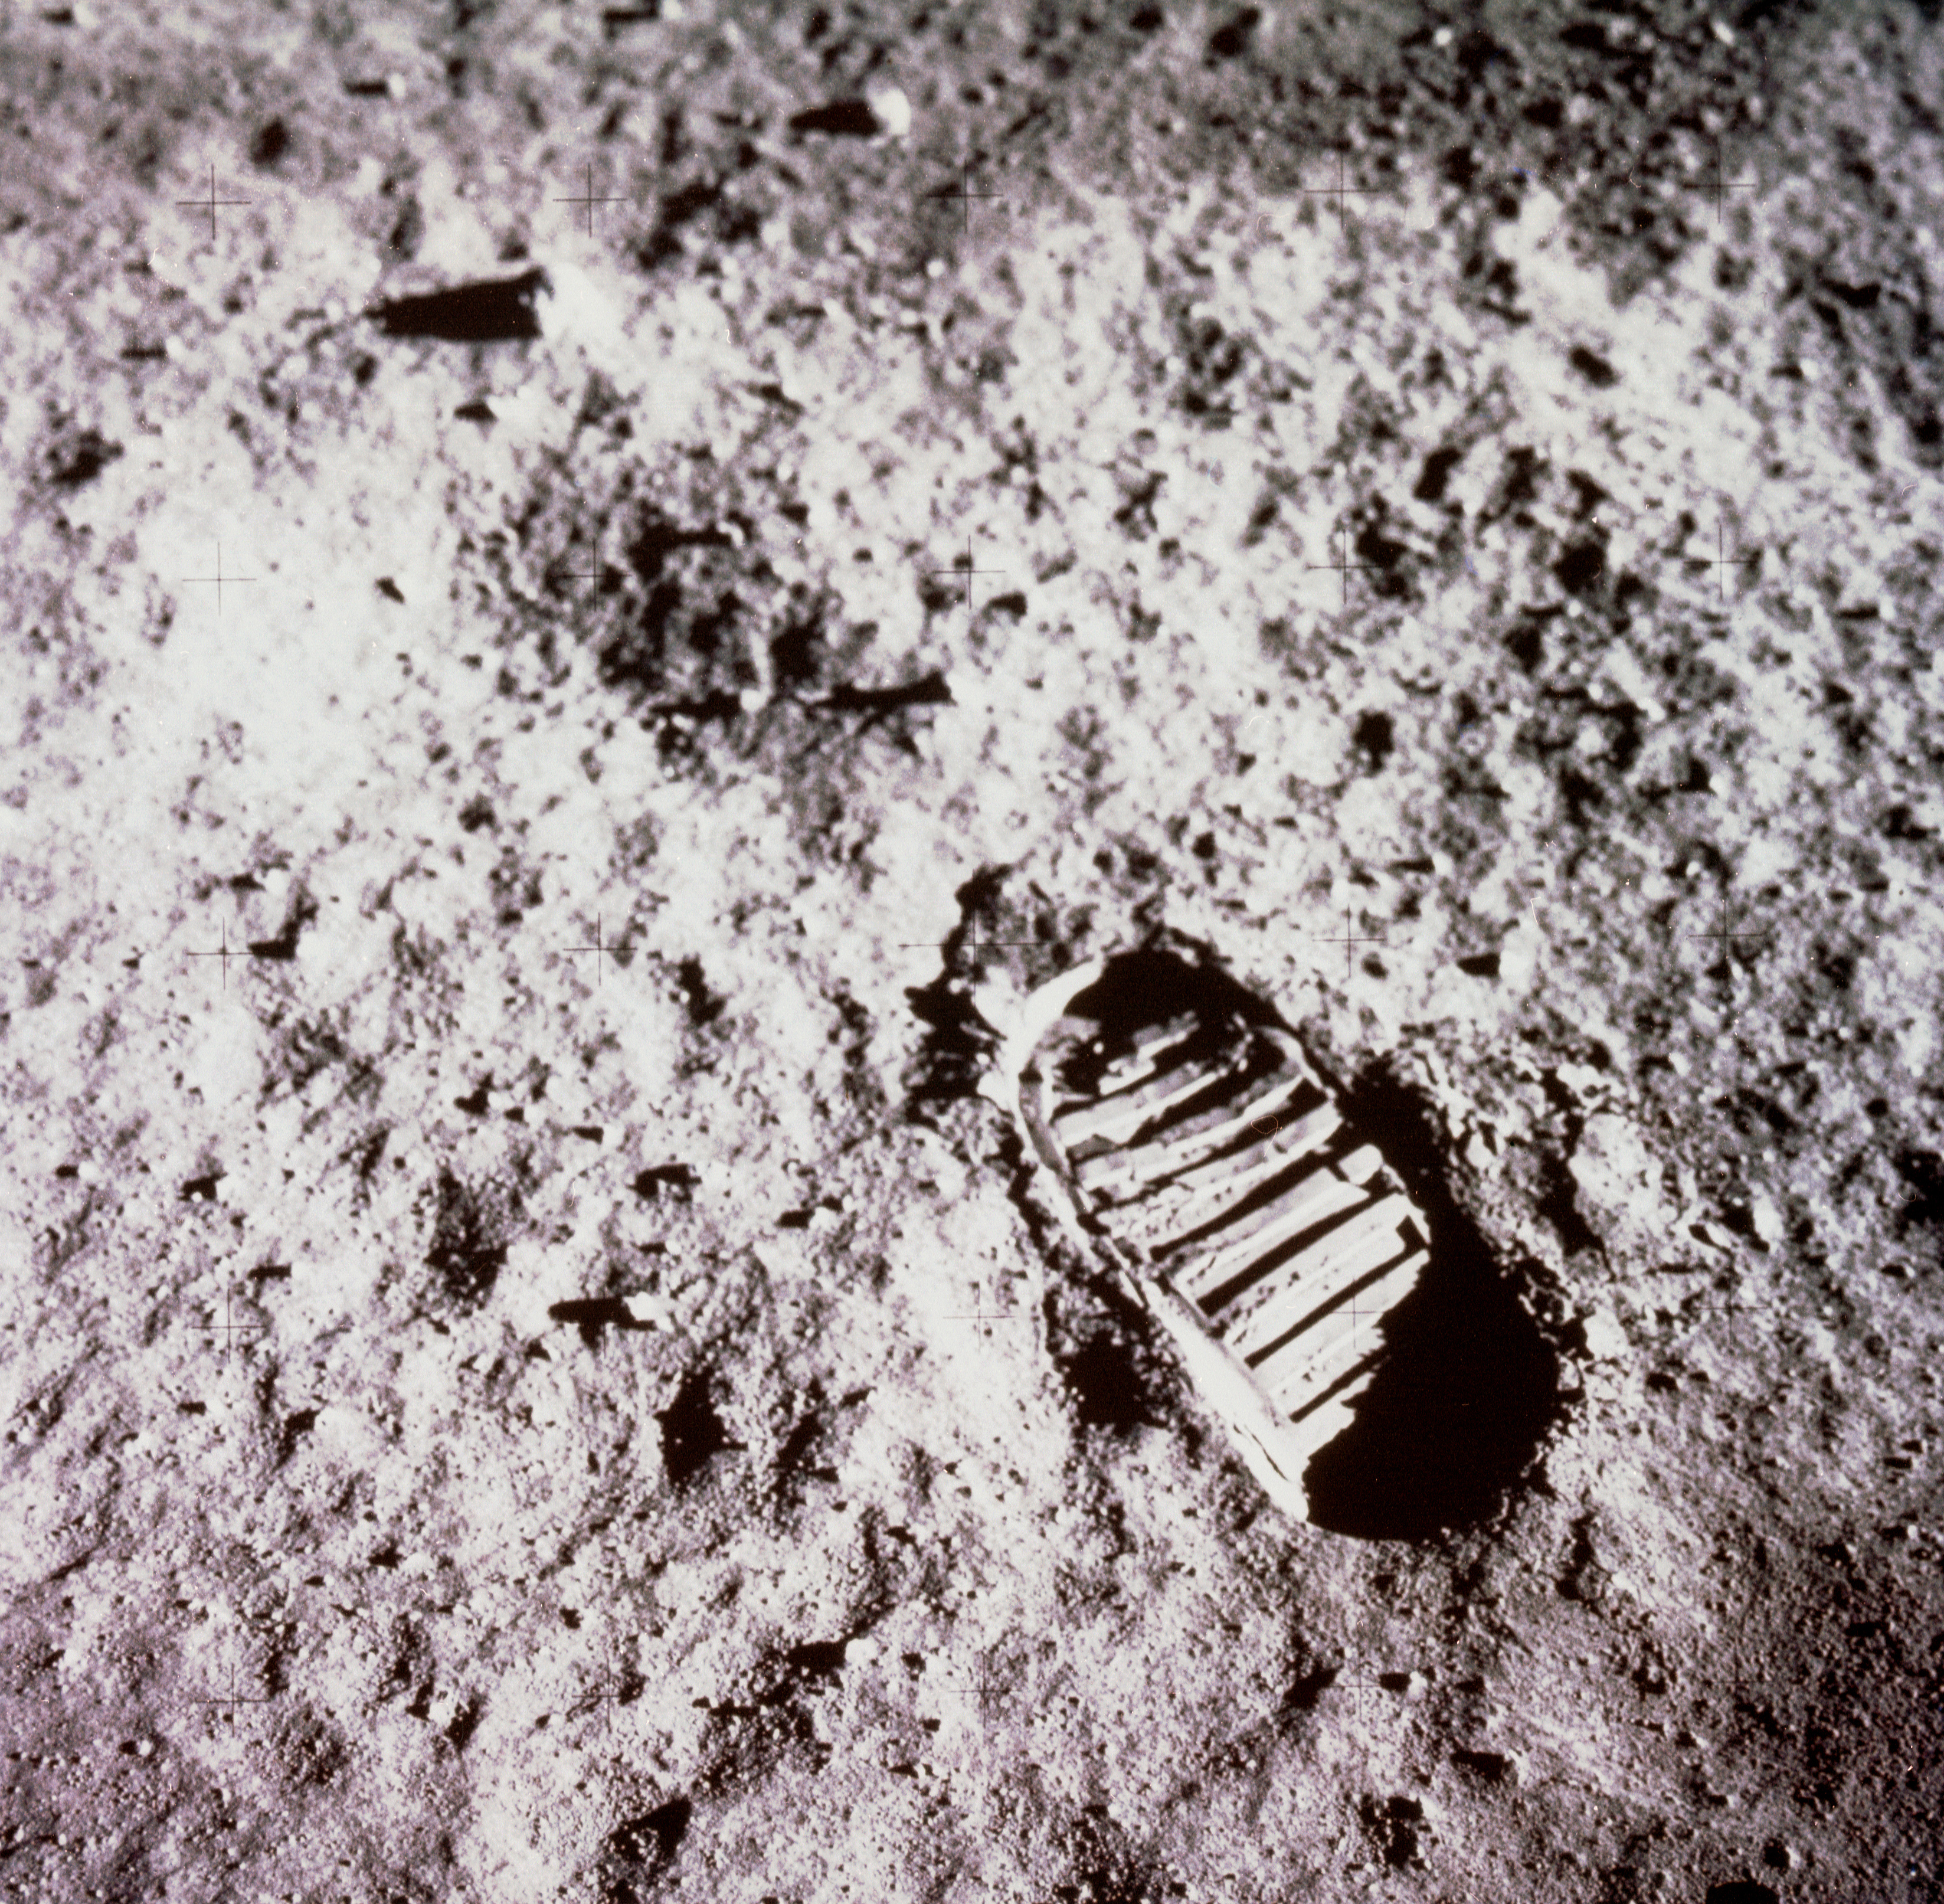

Apollo Footprint

Buzz Aldrin took this iconic image of a bootprint on the Moon during the Apollo 11 moonwalk on July 20, 1969.

Credit: NASA